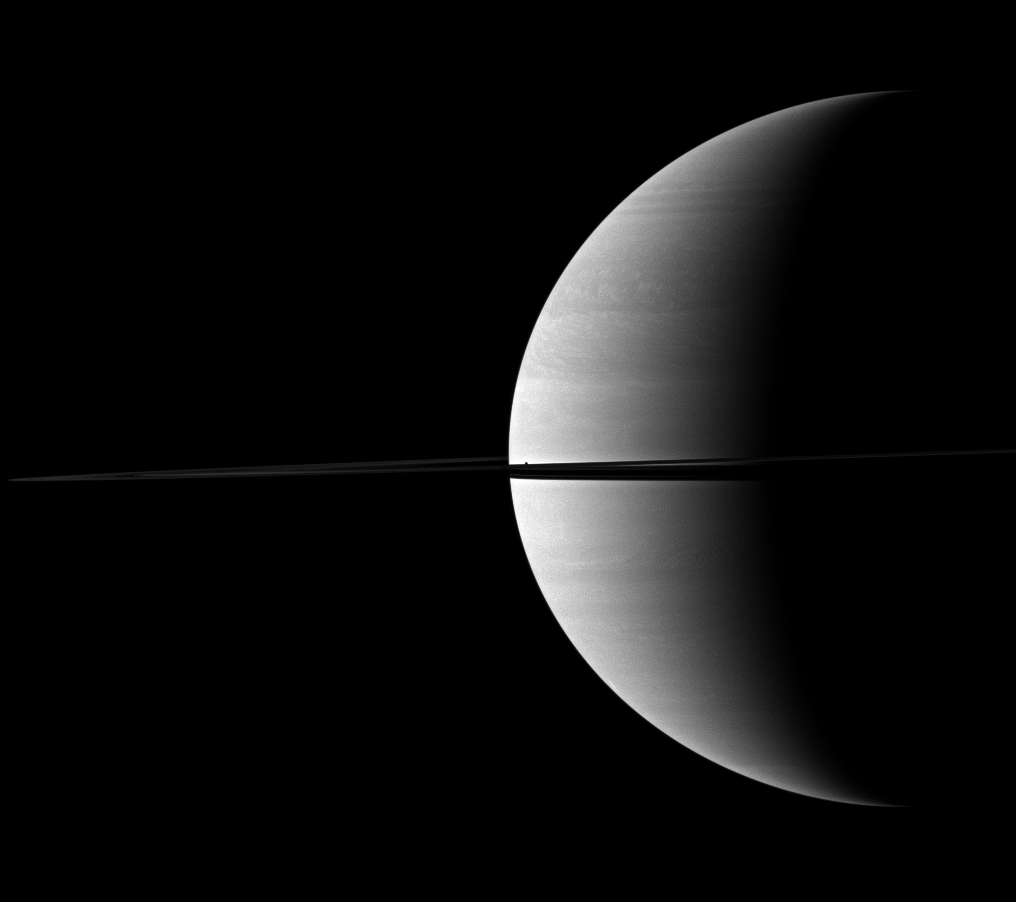

Gas Giant, Mini Moon

The diminutive moon Mimas can be found hiding in the middle of this view of a crescent of Saturn bisected by rings.

Mimas (396 kilometers, or 246 miles across) appears as a dark speck just about the ringplane near the center of the image. This view looks toward the northern, sunlit side of the rings from just above the ringplane.

The image was taken with the Cassini spacecraft wide-angle camera on Nov. 30, 2009 using a spectral filter sensitive to wavelengths of near-infrared light centered at 752 nanometers. The view was acquired at a distance of approximately 2.6 million kilometers (1.6 million miles) from Saturn and at a Sun-Saturn-spacecraft, or phase, angle of 109 degrees. Image scale is 149 kilometers (93 miles) per pixel.

The Cassini-Huygens mission is a cooperative project of NASA, the European Space Agency and the Italian Space Agency. The Jet Propulsion Laboratory, a division of the California Institute of Technology in Pasadena, manages the mission for NASA’s Science Mission Directorate, Washington, D.C. The Cassini orbiter and its two onboard cameras were designed, developed and assembled at JPL. The imaging operations center is based at the Space Science Institute in Boulder, Colo.

Credit: NASA/JPL/Space Science Institute